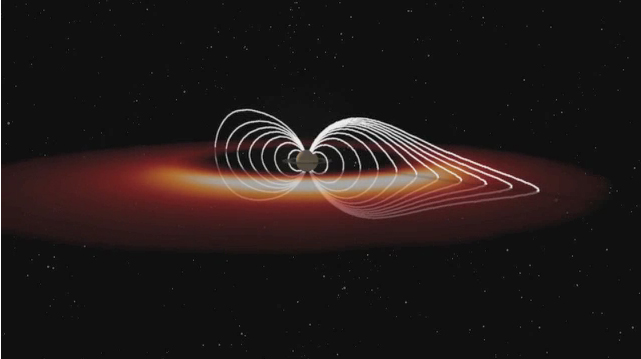

Saturn’s Hot Plasma Explosions

This animation based on data obtained by NASA’s Cassini spacecraft shows how the “explosions” of hot plasma on the night side (orange and white) periodically inflate Saturn’s magnetic field (white lines). Cassini scientists have been able to compute the “pressure” that the hot plasma exerts on the surrounding magnetic field by using remote images of the previously invisible hot plasma taken by the ion and neutral camera, part of the magnetospheric imaging instrument on board Cassini. These enormous clouds of hot plasma recur in the part of the magnetosphere known as the magnetotail roughly every 10 to 11 hours. They rotate around Saturn at a distance of about eight to 15 times the radius of Saturn. Scientists have finally been able to demonstrate that the pressure contained in these clouds is sufficient to inflate the magnetic field in a manner that is consistent with the periodic magnetic field signals that have puzzled them for so long. As the high- and low-pressure systems of atmospheric weather on Earth produce winds, pressures in space produce huge electrical currents, which in turn distort the magnetic field. The animation is based on data that were collected from Dec. 17 to 18, 2004.

The Cassini-Huygens mission is a cooperative project of NASA, the European Space Agency and the Italian Space Agency (ASI). The Jet Propulsion Laboratory, a division of the California Institute of Technology, Pasadena, manages the mission for NASA’s Science Mission Directorate, Washington. The Cassini orbiter was designed, developed and assembled at JPL. The magnetospheric imaging instrument was designed, built and is operated by an international team led by the Applied Physics Laboratory of the Johns Hopkins University, Laurel, Md. The radio and plasma wave science experiment team is based at the University of Iowa, Iowa City.

Credit: NASA/JPL/JHUAPL/University of Iowa